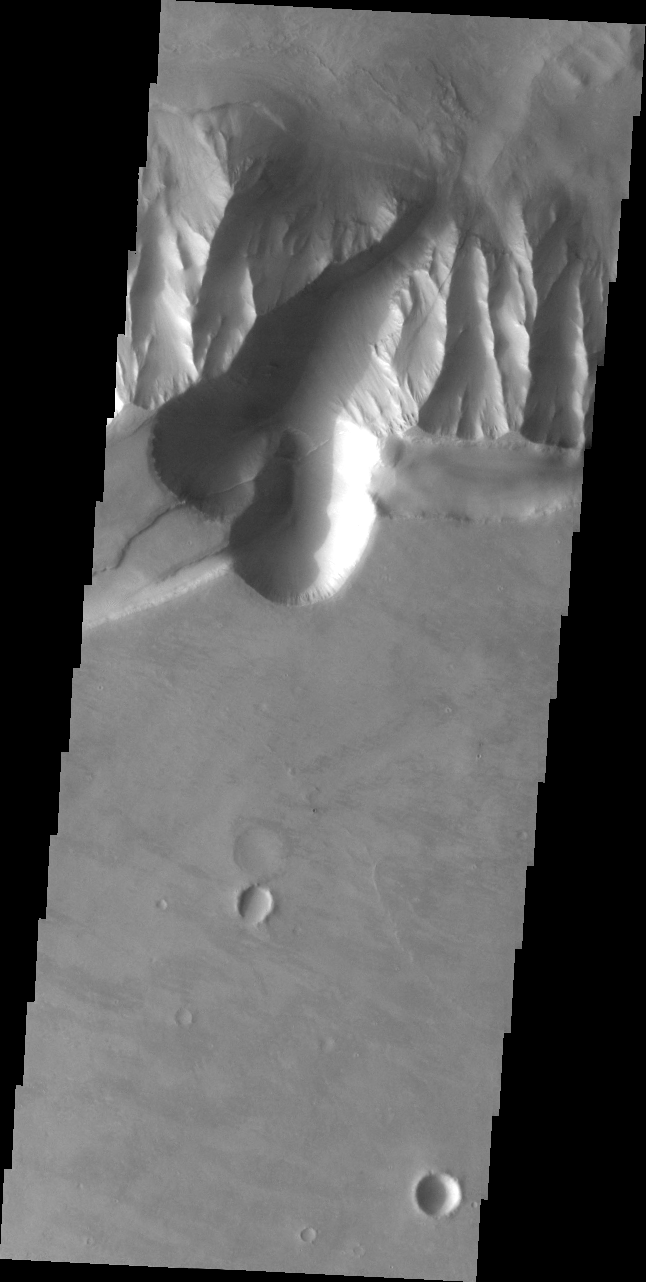

Follow the Fault

This image of the southern rim of Melas Chasma is unique in showing the trace of one of the many faults associated with Valles Marineris. The fault is seen as a small ridge feature entering the upper lobe of the gully. It continues as the brighter line crossing diagonally across the gully and then as a darker line down along the slope to the floor of Melas Chasma.

Image information: VIS instrument. Latitude -10.3N, Longitude 283.7E. 35 meter/pixel resolution.

Please see the THEMIS Data Citation Note for details on crediting THEMIS images.

Note: this THEMIS visual image has not been radiometrically nor geometrically calibrated for this preliminary release. An empirical correction has been performed to remove instrumental effects. A linear shift has been applied in the cross-track and down-track direction to approximate spacecraft and planetary motion. Fully calibrated and geometrically projected images will be released through the Planetary Data System in accordance with Project policies at a later time.

NASA’s Jet Propulsion Laboratory manages the 2001 Mars Odyssey mission for NASA’s Office of Space Science, Washington, D.C. The Thermal Emission Imaging System (THEMIS) was developed by Arizona State University, Tempe, in collaboration with Raytheon Santa Barbara Remote Sensing. The THEMIS investigation is led by Dr. Philip Christensen at Arizona State University. Lockheed Martin Astronautics, Denver, is the prime contractor for the Odyssey project, and developed and built the orbiter. Mission operations are conducted jointly from Lockheed Martin and from JPL, a division of the California Institute of Technology in Pasadena.

Credit: NASA/JPL/ASU